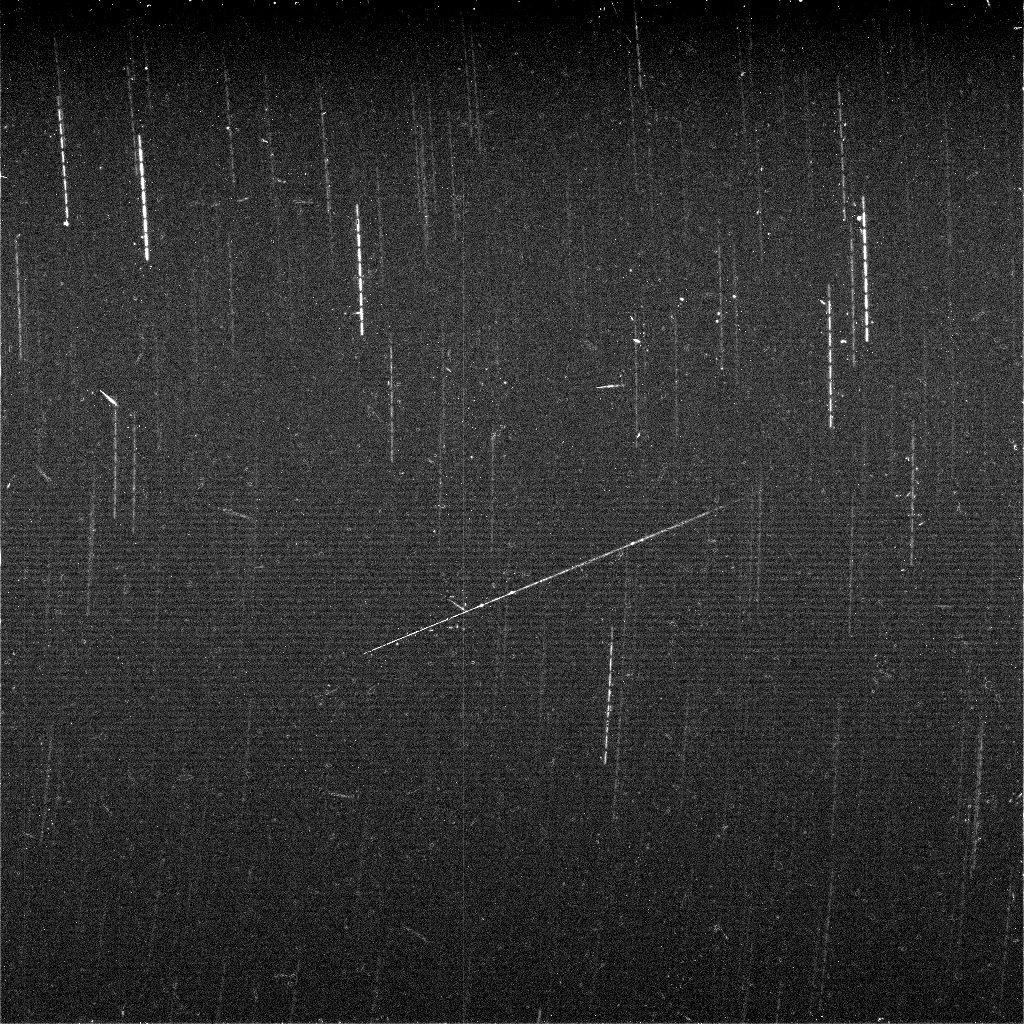

Meteor Search by Spirit, Sol 643

The panoramic cameras on NASA’s Mars Exploration Rovers are about as sensitive as the human eye at night. The cameras can see the same bright stars that we can see from Earth, and the same patterns of constellations dot the night sky. Scientists on the rover team have been taking images of some of these bright stars as part of several different projects. One project is designed to try to capture “shooting stars,” or meteors, in the Martian night sky. “Meteoroids” are small pieces of comets and asteroids that travel through space and eventually run into a planet. On Earth, we can sometimes see meteoroids become brilliant, long “meteors” streaking across the night sky as they burn up from the friction in our atmosphere. Some of these meteors survive their fiery flight and land on the surface (or in the ocean) where, if found, they are called “meteorites.” The same thing happens in the Martian atmosphere, and Spirit even accidentally discovered a meteor while attempting to obtain images of Earth in the pre-dawn sky back in March, 2004 (see http://marsrovers.jpl.nasa.gov/gallery/press/spirit/20040311a.html, and Selsis et al. (2005) Nature, vol 435, p. 581). On Earth, some meteors come in “storms” or “showers” at predictable times of the year, like the famous Perseid meteor shower in August or the Leonid meteor shower in November. These “storms” happen when Earth passes through the same parts of space where comets sometimes pass. The meteors we see at these times are from leftover debris that was shed off of these comets.

The same kind of thing is predicted for Mars, as well. Inspired by calculations about Martian meteor storms by meteor scientists from the University of Western Ontario in Canada and the Centre de Recherche en Astrophysique de Lyon in France, and also aided by other meteor research colleagues from NASA’s Marshall Space Flight Center, scientists on the rover team planned some observations to try to detect predicted meteor storms in October and November, 2005. The views shown here are a composite of nine 60-second exposures taken with the panoramic camera on Spirit during night hours of sol 643 (Oct. 25, 2005), during a week when Mars was predicted to pass through a meteor stream associated with comet P/2001R1 LONEOS. Many stars can be seen in the images, appearing as curved “dash-dot” streaks. The star trails are curved because Mars is rotating while the camera takes the images. The dash-dot pattern is an artifact of taking an image for 60 seconds, then pausing about 10 seconds while the image is processed and stored by the rover’s computer, then taking another image for 60 seconds, etc., for a total of about 10 minutes worth of “staring” at the night sky. Many stars from the southern constellations Octans and Pavonis can be seen in the images. The brightest ones in this view would be easily visible to the naked eye, but the faintest ones are slightly dimmer than the human eye can detect.

In addition to the star trails, there are several smaller linear streaks, dots and splotches that are the trails left by cosmic rays hitting the camera detectors. Cosmic rays are high-energy particles that are created in the Sun and in other stars throughout our galaxy and travel through space in all directions. Some of them strike Earth or other planets, and ones that strike a digital camera detector can leave little tracks or splotches like those seen in these images. Because they come from all directions, some strike the detector face-on, and others strike at glancing angles. Some even skip across the detector like flat rocks skipped across a pond. These are very common phenomena to astronomers used to working with sensitive digital cameras like those in the Mars rovers, the Hubble Space Telescope, or other space probes, and while they can be a nuisance when taking pictures, they generally do not cause any lasting damage to the cameras. One streak in the image, crossing at an angle very different from the direction of the stars’ “motion,” might be a meteor trail or could be the mark of another cosmic ray.

While hunting for meteors on Mars is fun, ultimately the team wants to use the images and results for scientific purposes. These include helping to validate the models and predictions for interplanetary meteor storms, providing information on the rate of impacts of small meteoroids with Mars for comparison with rates for the Earth and Moon, assessing the rate and intensity of cosmic ray impact events in the Martian environment, and looking at whether some bright stars are being dimmed occasionally by water ice or dust clouds occurring at night during different Martian seasons.

Credit: NASA/JPL-Caltech/Cornell/Texas A&M/SSI